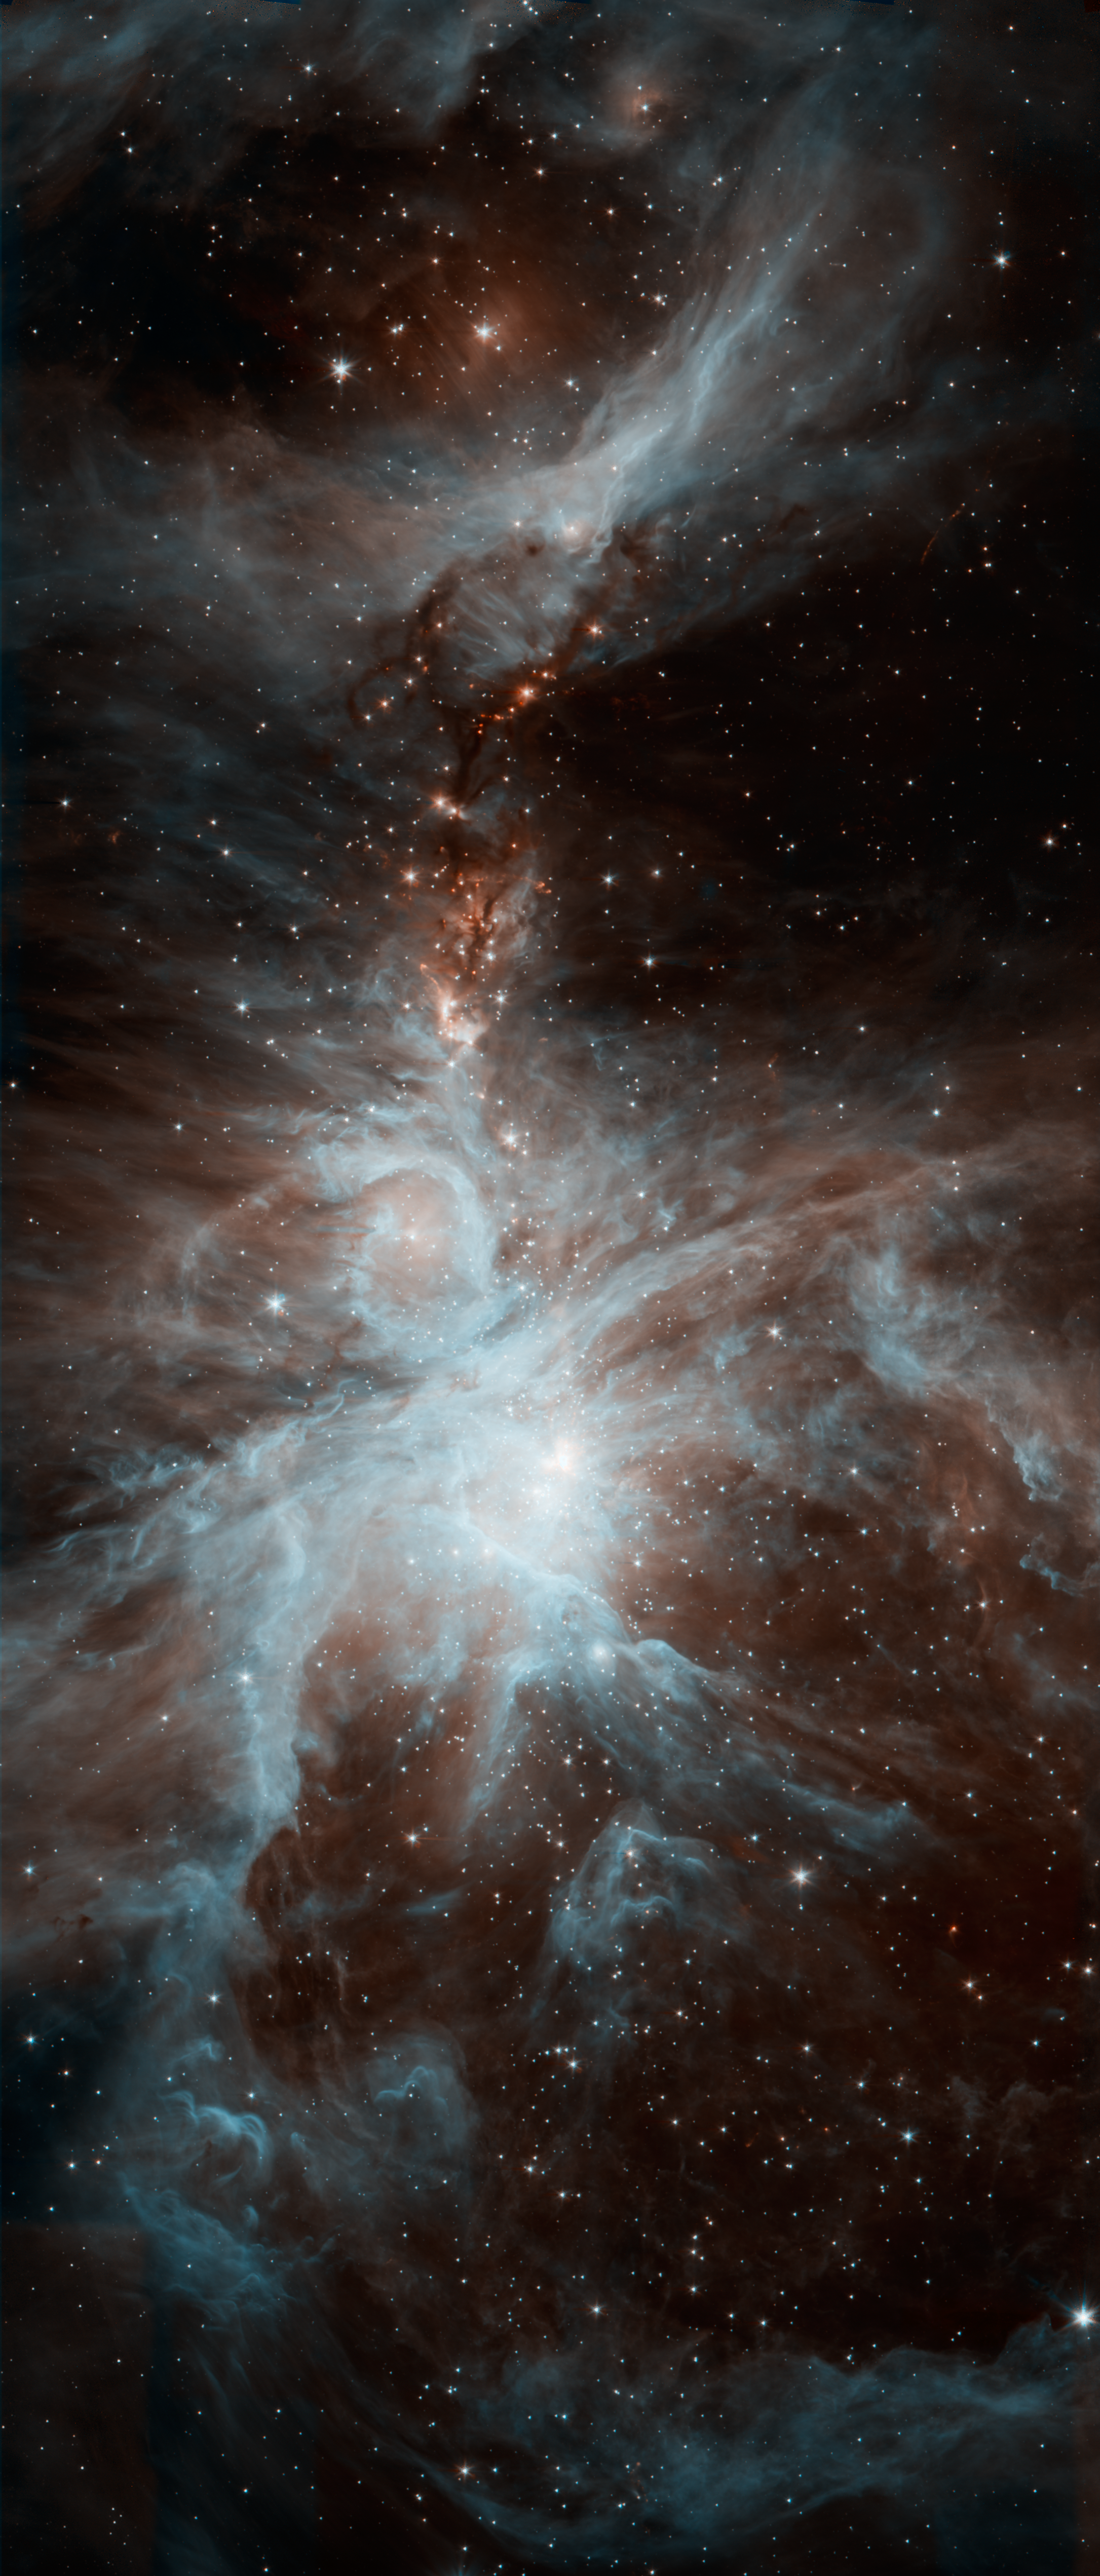

Orion’s Dreamy Stars

A colony of hot, young stars is stirring up the cosmic scene in this new picture from NASA’s Spitzer Space Telescope. The image shows the Orion nebula, a happening place where stars are born. The young stars dip and peak in brightness due to a variety of reasons. Shifting cold and hot spots on the stars’ surfaces cause brightness levels to change, in addition to surrounding disks of lumpy planet-forming material, which can obstruct starlight. Spitzer is keeping tabs on the young stars, providing data on their changing ways.

The hottest stars in the region, called the Trapezium cluster, are bright spots at center right. Radiation and winds from those stars has sculpted and blown away surrounding dust. The densest parts of the cloud appear dark at center left.

This image was taken after Spitzer’s liquid coolant ran dry in May 2009, marking the beginning of its “warm” mission. Light from the telescope’s remaining infrared channels has been color-coded: 3.6-micron light is blue and 4.5-micron light is orange.

Credit: NASA/JPL-Caltech